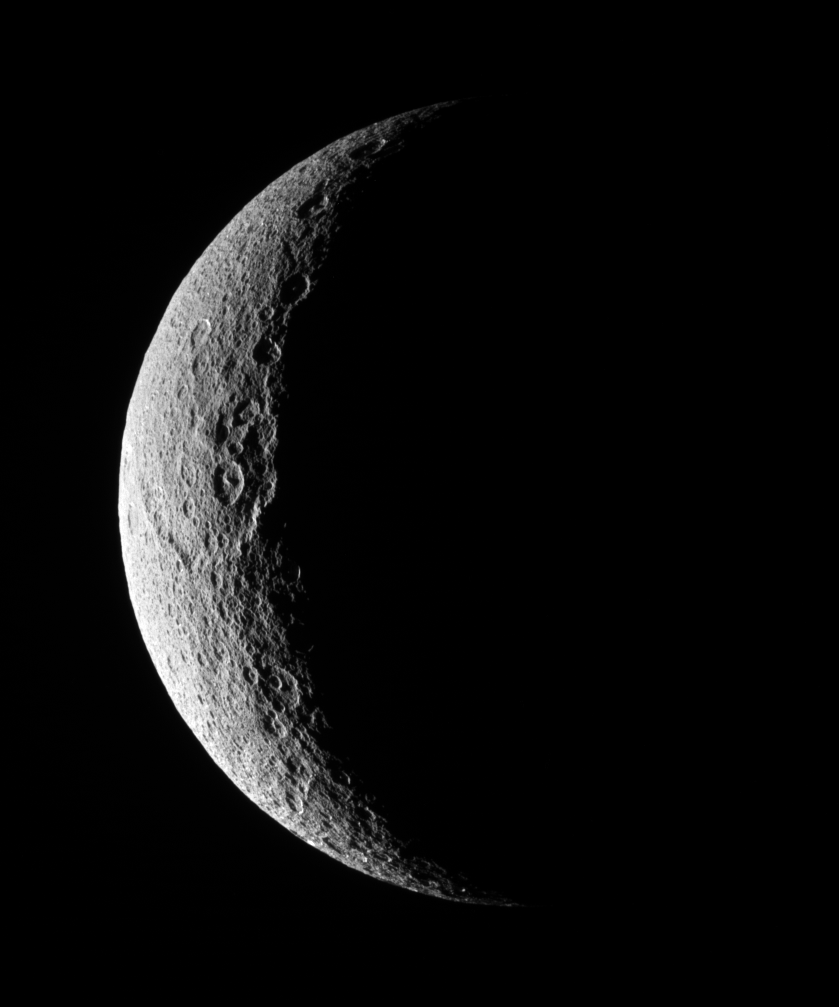

Rhea’s Pitted Profile

The low illumination angle near the terminator makes visible the steep topography of craters on Rhea’s battered surface.

This view is centered on 10 degrees north latitude, 128 degrees west longitude. North on Rhea (1,528 kilometers, 949 miles across) is up.

The image was taken in visible light with the Cassini spacecraft narrow-angle camera on Nov. 16, 2007. The view was obtained at a distance of approximately 313,000 kilometers (195,000 miles) from Rhea and at a Sun-Rhea-spacecraft, or phase, angle of 128 degrees. Image scale is 2 kilometers (1 mile) per pixel.

The Cassini-Huygens mission is a cooperative project of NASA, the European Space Agency and the Italian Space Agency. The Jet Propulsion Laboratory, a division of the California Institute of Technology in Pasadena, manages the mission for NASA’s Science Mission Directorate, Washington, D.C. The Cassini orbiter and its two onboard cameras were designed, developed and assembled at JPL. The imaging operations center is based at the Space Science Institute in Boulder, Colo.

Credit: NASA/JPL/Space Science Institute